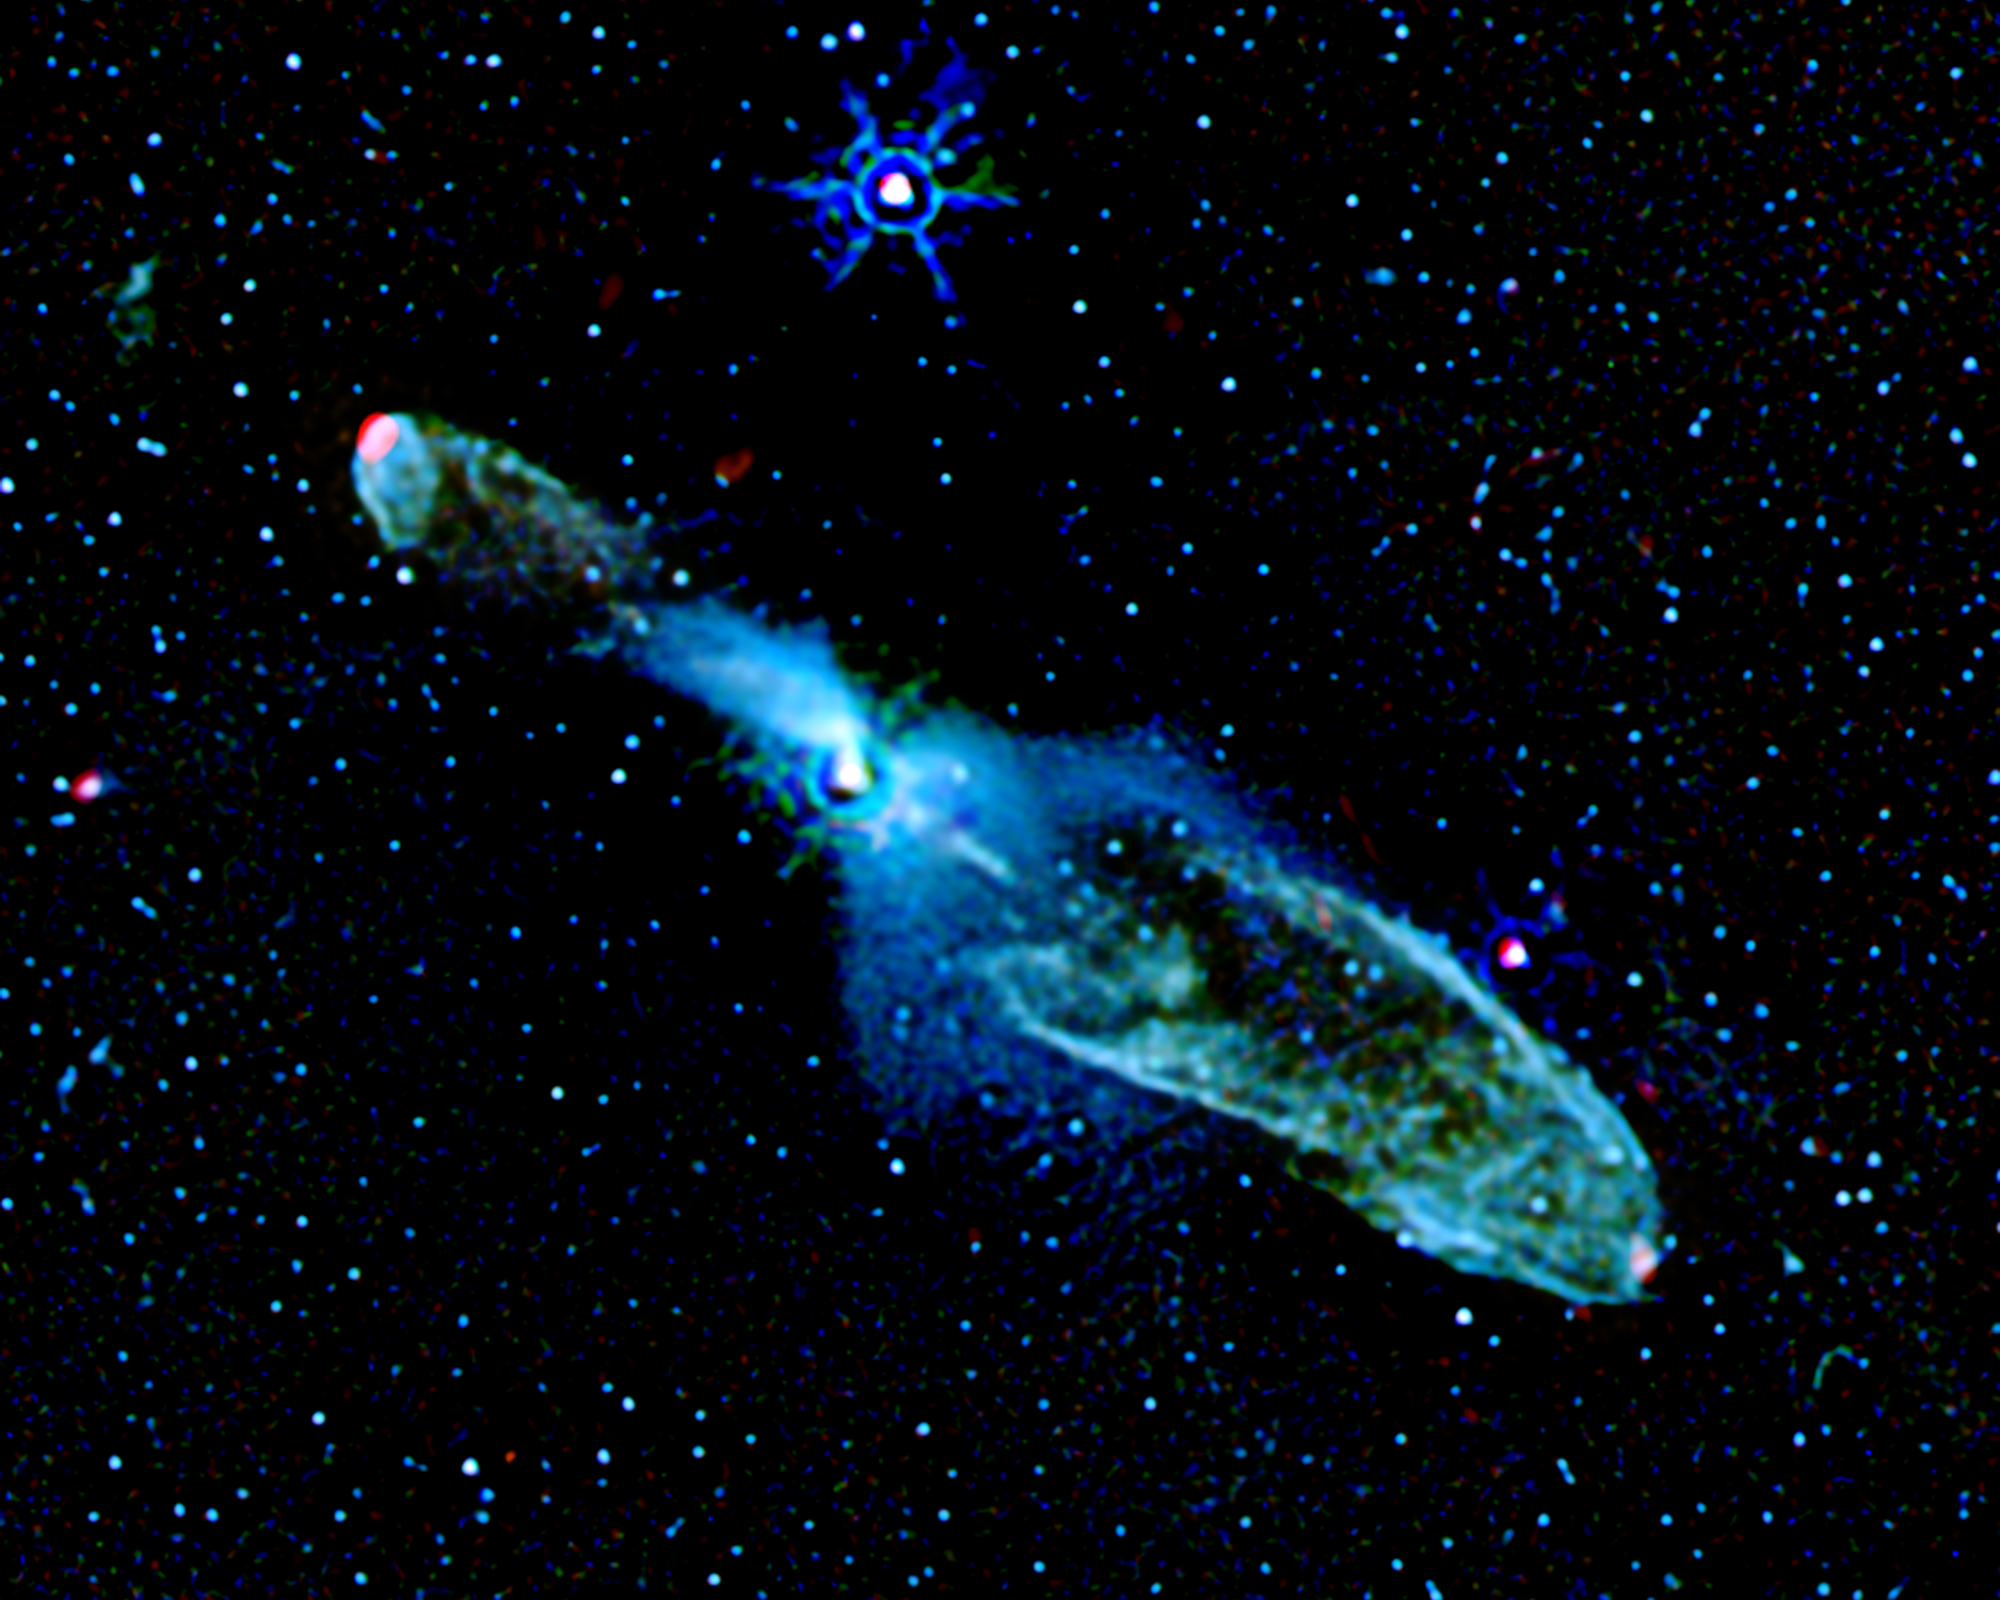

Bubbly Little Star

In this processed Spitzer Space Telescope image, baby star HH 46/47 can be seen blowing two massive “bubbles.” The star is 1,140 light-years away from Earth.

The infant star can be seen as a white spot toward the center of the Spitzer image. The two bubbles are shown as hollow elliptical shells of bluish-green material extending from the star. Wisps of green in the image reveal warm molecular hydrogen gas, while the bluish tints are formed by starlight scattered by surrounding dust.

These bubbles formed when powerful jets of gas, traveling at 200 to 300 kilometers per second, or about 120 to 190 miles per second, smashed into the cosmic cloud of gas and dust that surrounds HH 46/47. The red specks at the end of each bubble show the presence of hot sulfur and iron gas where the star’s narrow jets are currently crashing head-on into the cosmic cloud’s gas and dust material.

Whenever astronomers observe a star, or snap a stellar portrait, through the lens of any telescope, they know that what they are seeing is slightly blurred. To clear up the blurring in Spitzer images, astronomers at the Jet Propulsion Laboratory developed an image processing technique for Spitzer called Hi-Res deconvolution.

This process reduces blurring and makes the image sharper and cleaner, enabling astronomers to see the emissions around forming stars in greater detail. When scientists applied this image processing technique to the Spitzer image of HH 46/47, they were able to see winds from the star and jets of gas that are carving the celestial bubbles.

This infrared image is a three-color composite, with data at 3.6 microns represented in blue, 4.5 and 5.8 microns shown in green, and 24 microns represented as red.

Credit: NASA/JPL-Caltech